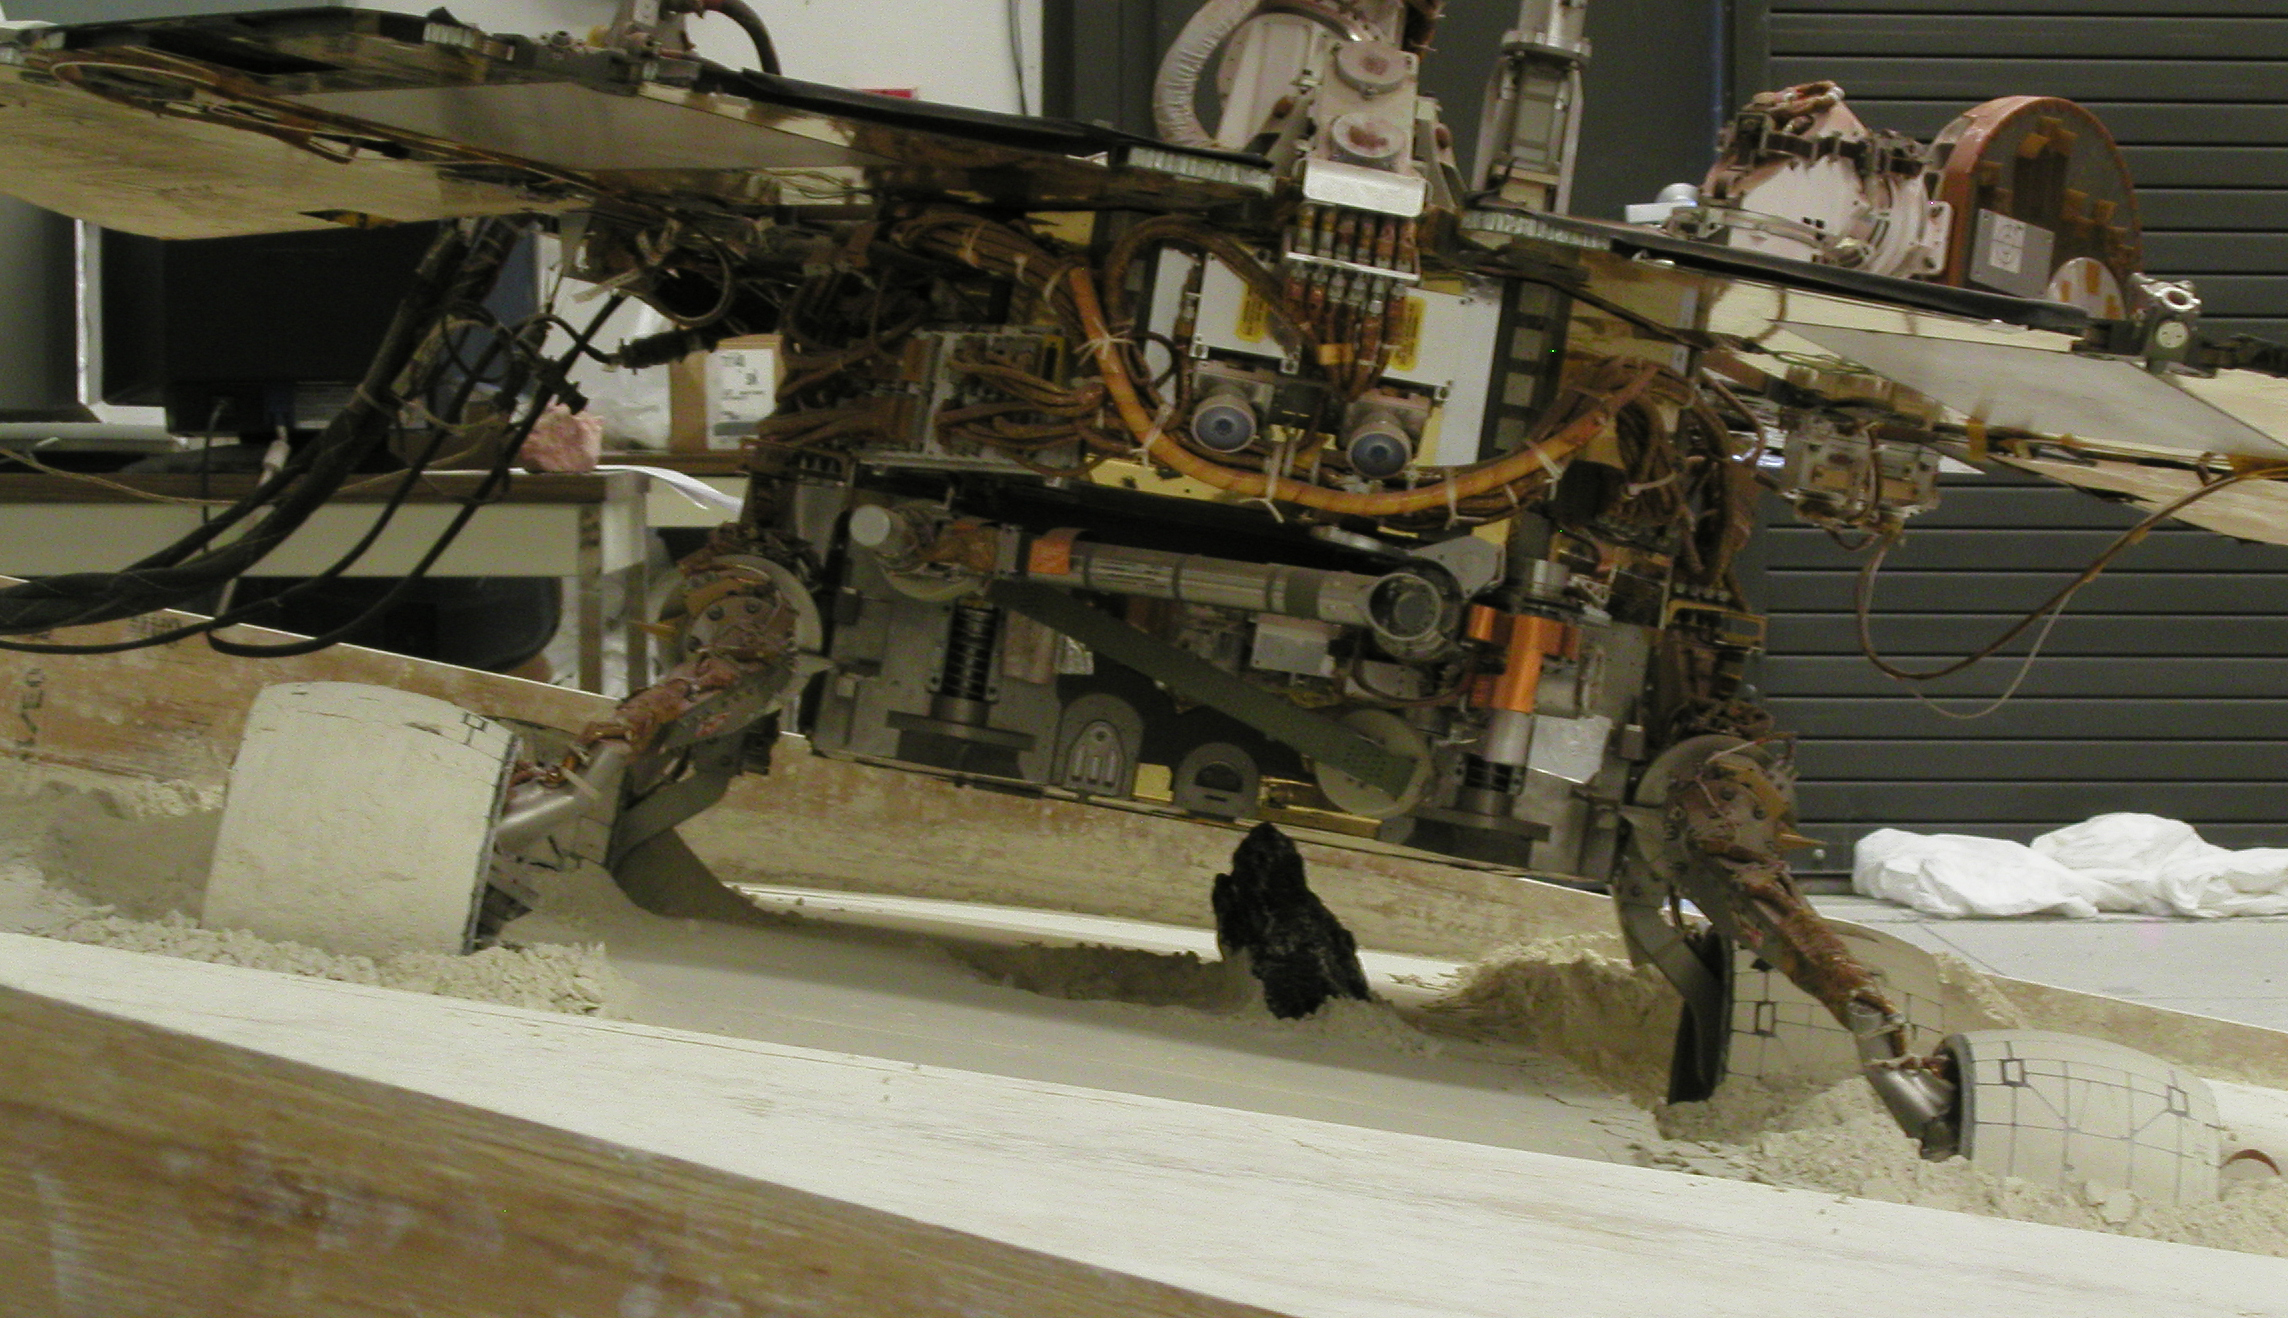

Test Setup for Effort to Free Spirit

With a slope of about 10 degrees and a pointy rock under the test rover’s belly, this sandbox setup at NASA’s Jet Propulsion Laboratory, Pasadena, Calif., is ready for engineers to use the test rover to assess possible moves for getting Mars rover Spirit out of a patch of loose Martian soil. The rock beneath the test rover was put in place on July 1, 2009, to resemble a rock underneath Spirit on Mars.

After becoming embedded in soft soil, Spirit used the microscopic imager at the end of its arm last month to look under its own belly for the first time. The resulting view (PIA12102) confirmed a rock beneath the rover touching its underbelly. With a rock now placed similarly in the test sandbox, testing in the next few weeks will evaluate possible extraction moves for Spirit.

To see updates on the efforts to free the Spirit rover, visit the JPL Free Spirit website.

Credit: NASA/JPL-Caltech